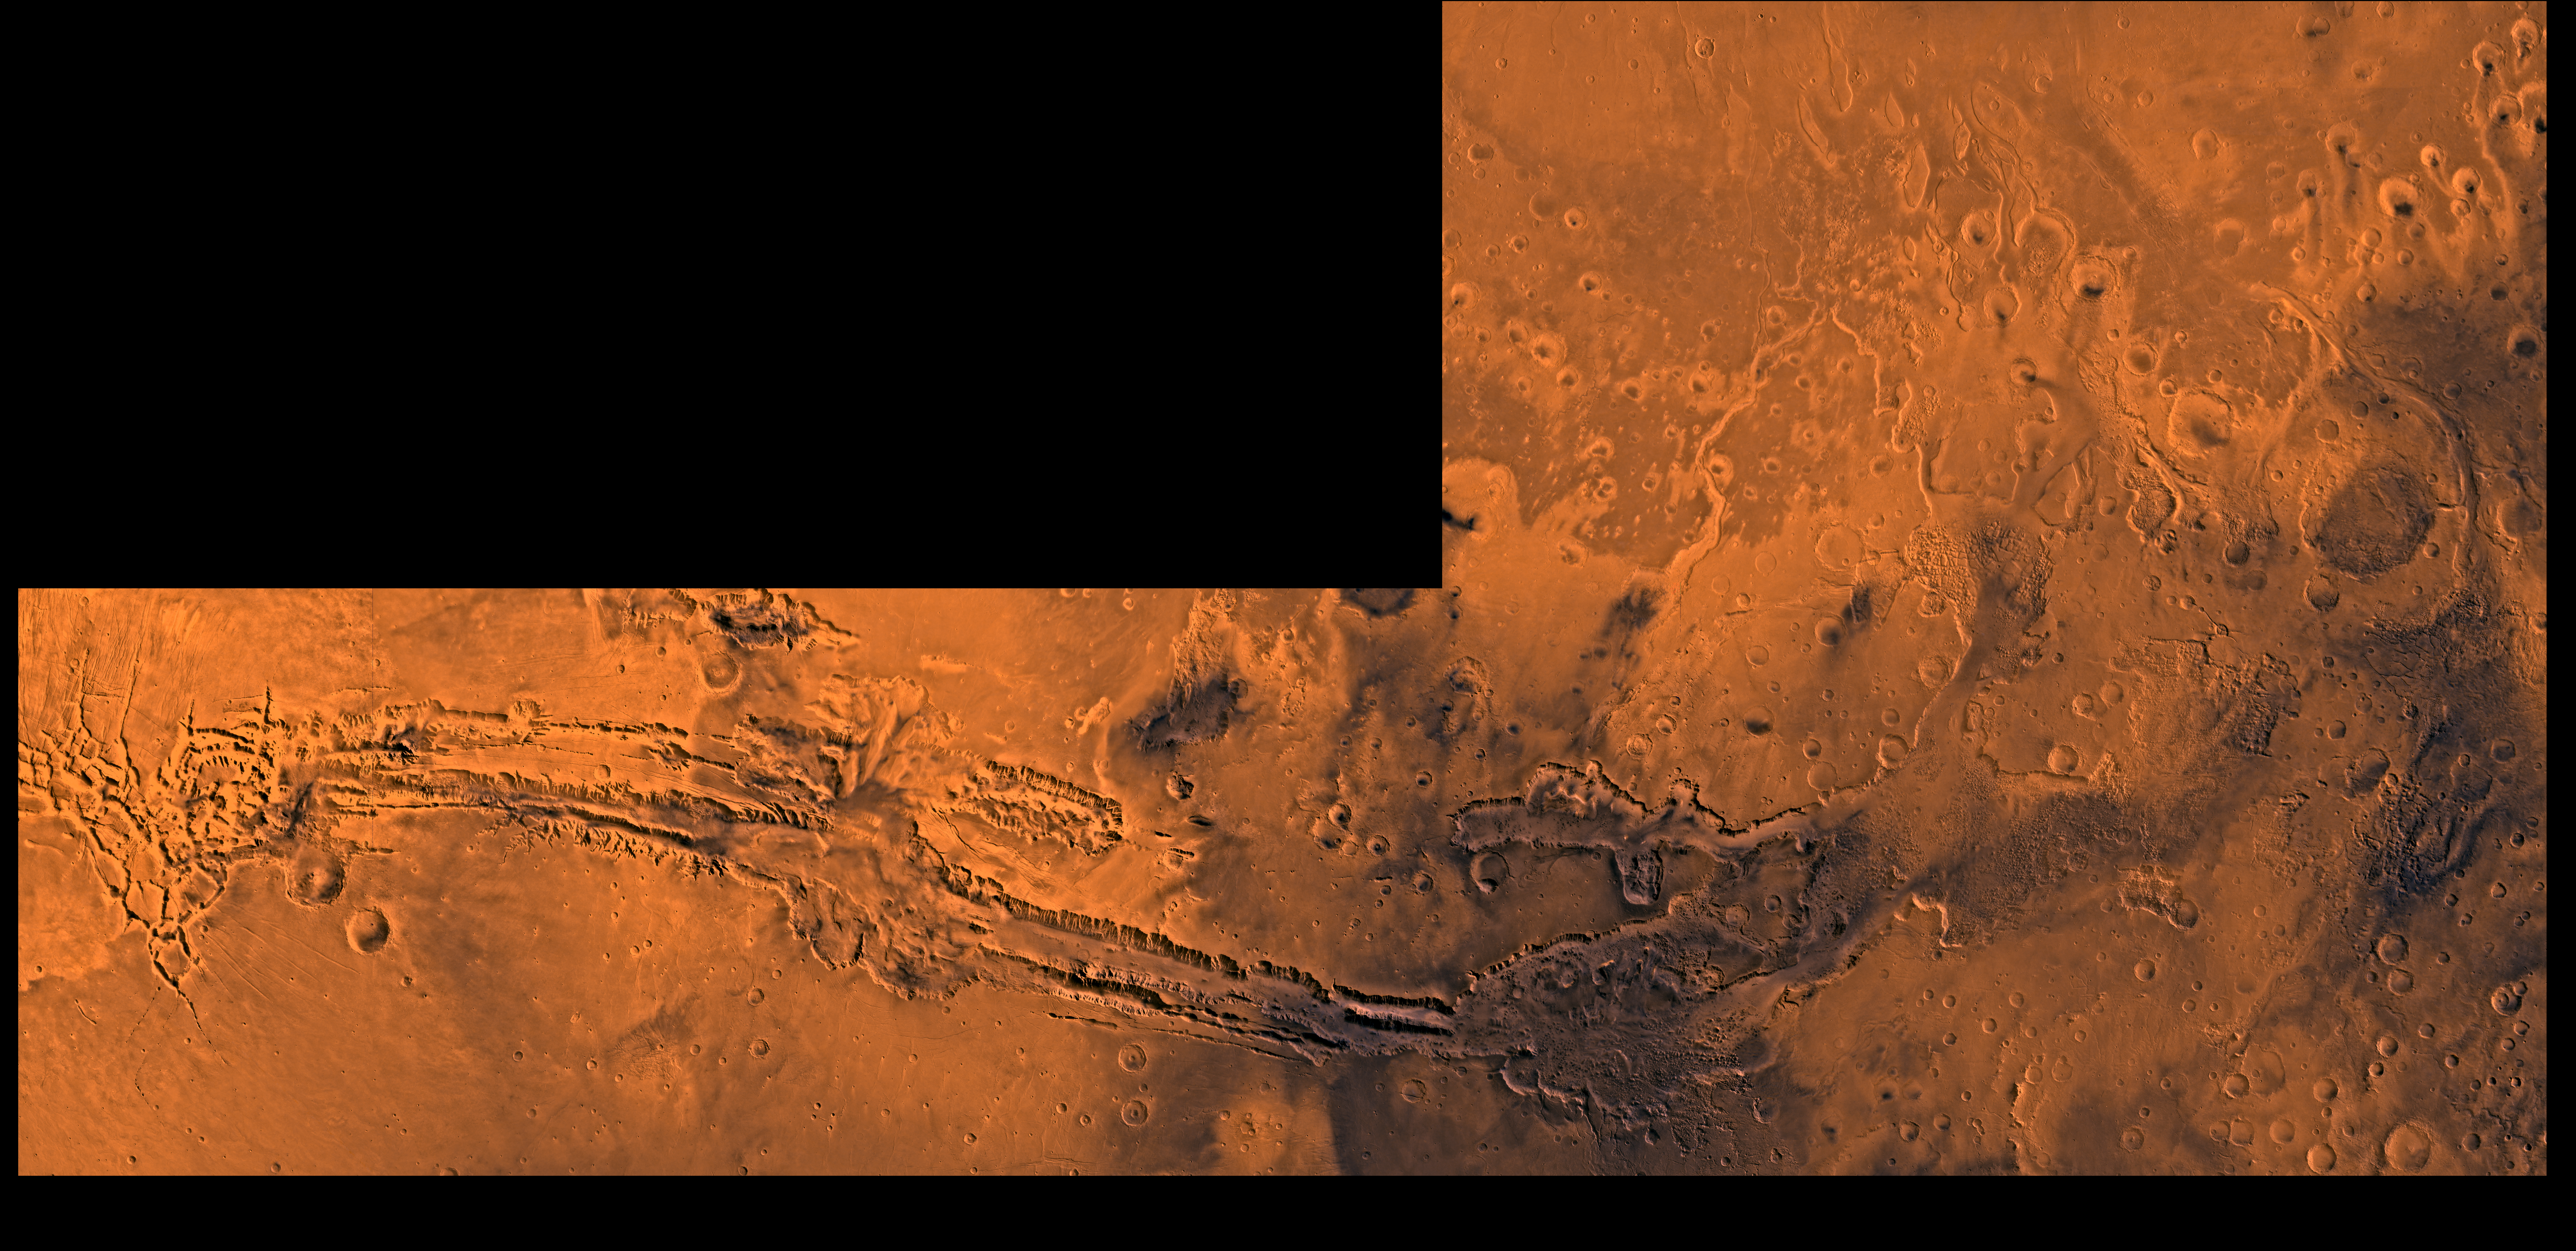

Valles Marineris and Chryse Outflow Channels

A color image of Valles Marineris, the great canyon and the south Chryse basin-Valles Marineris outflow channels of Mars; north toward top. The scene shows the entire Valles Marineris canyon system, over 3,000 km long and averaging 8 km deep, extending from Noctis Labyrinthus, the arcuate system of graben to the west, to the chaotic terrain to the east and related outflow canyons that drain toward the Chryse basin. Eos and Capri Chasmata (south to north) are two canyons connected to Valles Marineris. Ganges Chasma lies directly north. The chaos in the southeast part of the image gives rise to several outflow channels, Shalbatana, Simud, Tiu, and Ares Valles (left to right), that drained north into the Chryse basin. The mouth of Ares Valles is the site of the Mars Pathfinder lander.

This image is a composite of Viking medium-resolution images in black and white and low-resolution images in color; Mercator projection. The image roughly extends from latitude 20 degrees S. to 20 degrees N. and from longitude 15 degrees to 102.5 degrees.

The connected chasma or valleys of Valles Marineris may have formed from a combination of erosional collapse and structural activity. Layers of material in the eastern canyons might consist of carbonates deposited in ancient lakes, eolian deposits, or volcanic materials. Huge ancient river channels began from Valles Marineris and from adjacent canyons and ran north. Many of the channels flowed north into Chryse Basin.

The south Chryse outflow channels are cut an average of 1 km into the cratered highland terrain. This terrain is about 9 km above datum near Valles Marineris and steadily decreases in elevation to 1 km below datum in the Chryse basin. Shalbatana is relatively narrow (10 km wide) but can reach 3 km in depth. The channel begins at a 2- to 3-km-deep circular depression within a large impact crater, whose floor is partly covered by chaotic material, and ends in Simud Valles. Tiu and Simud Valles consist of a complex of connected channel floors and chaotic terrain and extend as far south as and connect to eastern Valles Marineris. Ares Vallis originates from discontinuous patches of chaotic terrain within large craters. In the Chryse basin the Ares channel forks; one branch continues northwest into central Chryse Planitia and the other extends north into eastern Chryse Planitia.

Credit: NASA/JPL/USGS